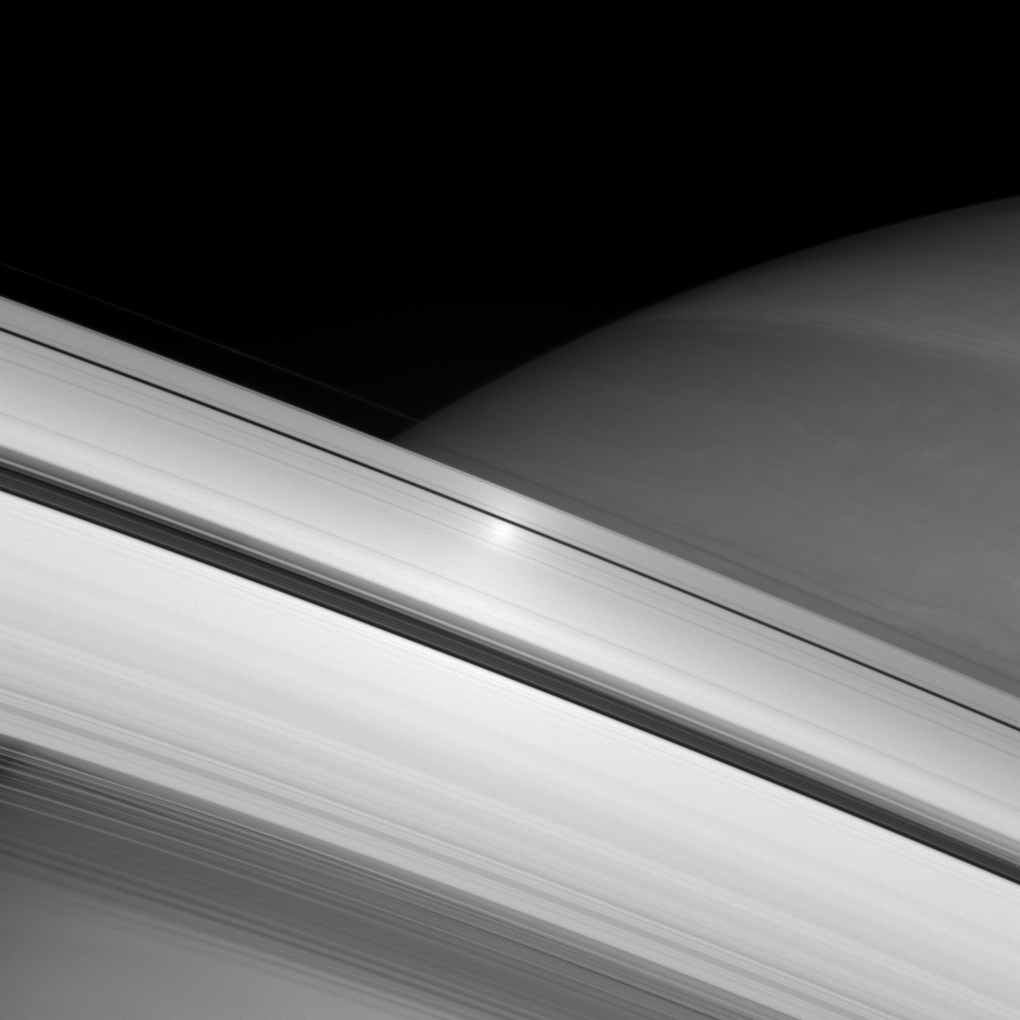

Surging Across the Rings

A surge in brightness appears on the rings directly opposite the Sun from the Cassini spacecraft. This “opposition surge” travels across the rings as the spacecraft watches (see PIA08267).

See PIA08247 for a detailed explanation of the opposition effect.

This view looks toward the sunlit side of the rings from about 9 degrees below the ringplane.

The image was taken in visible light with the Cassini spacecraft wide-angle camera on June 12, 2007 using a spectral filter sensitive to wavelengths of infrared light centered at 853 nanometers. The view was acquired at a distance of approximately 524,374 kilometers (325,830 miles) from Saturn. Image scale is 31 kilometers (19 miles) per pixel.

The Cassini-Huygens mission is a cooperative project of NASA, the European Space Agency and the Italian Space Agency. The Jet Propulsion Laboratory, a division of the California Institute of Technology in Pasadena, manages the mission for NASA’s Science Mission Directorate, Washington, D.C. The Cassini orbiter and its two onboard cameras were designed, developed and assembled at JPL. The imaging operations center is based at the Space Science Institute in Boulder, Colo.

Credit: NASA/JPL/Space Science Institute